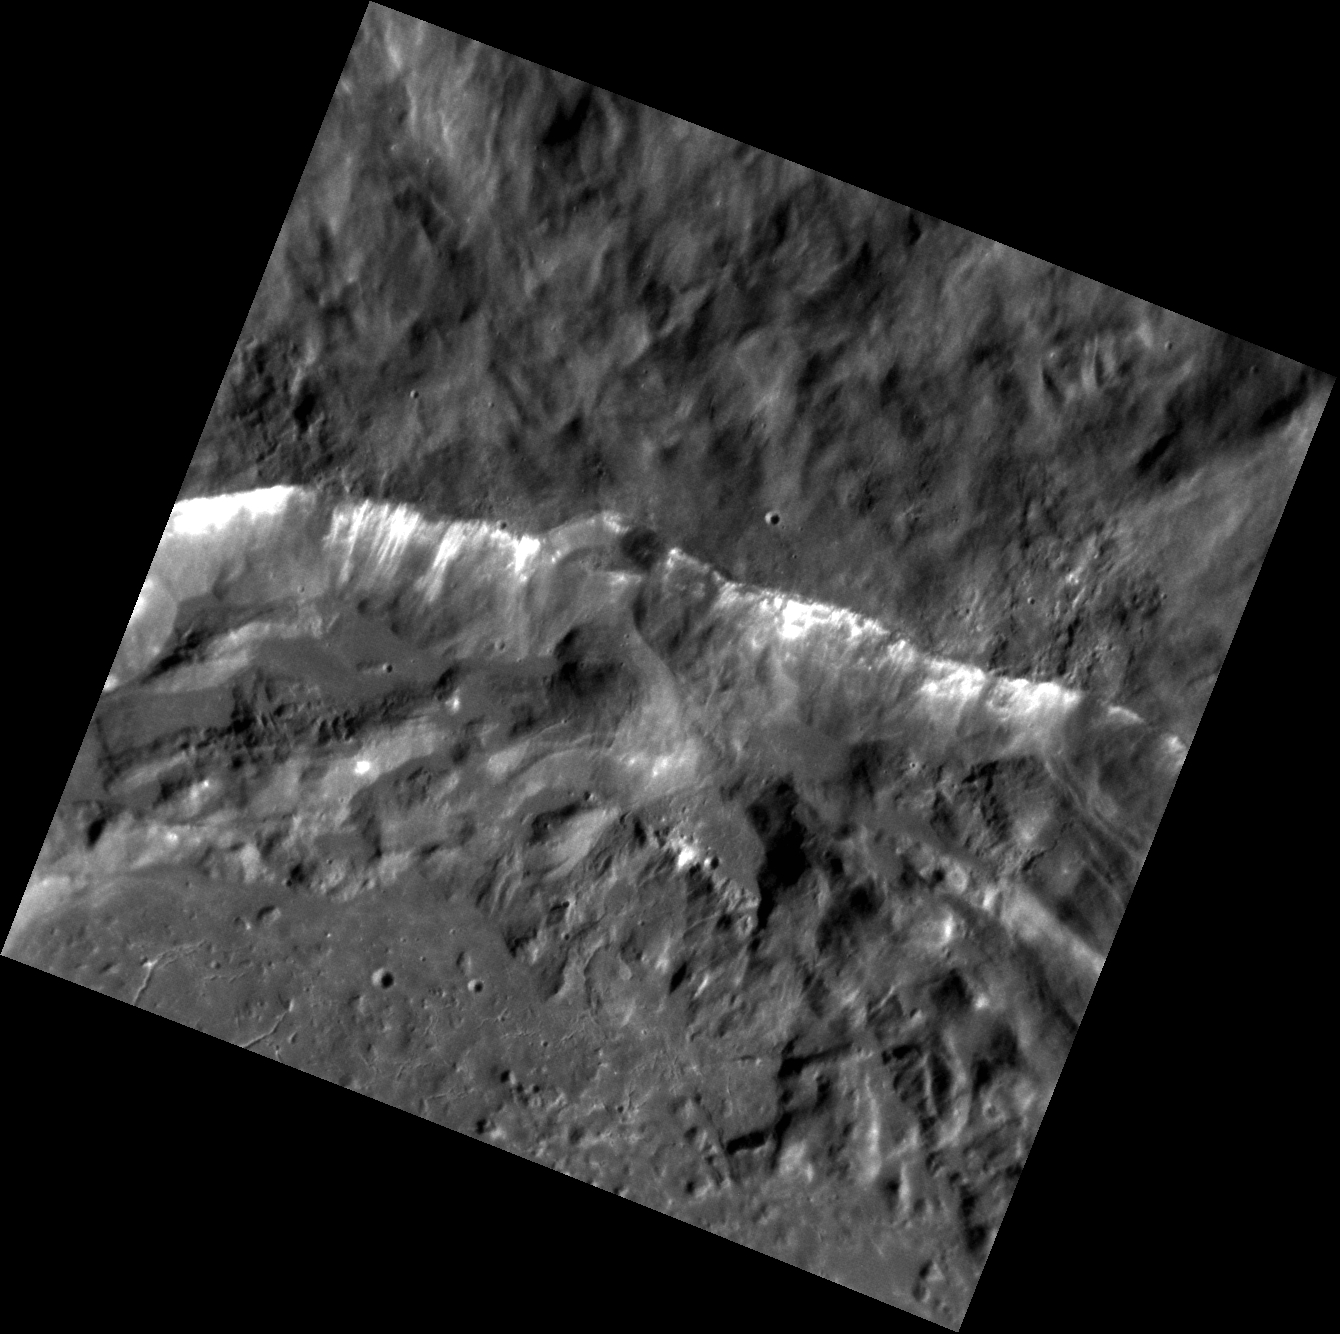

On the Other Side

This beautiful image shows a segment of the rim of the crater Degas. If you’re a devoted MESSENGER follower, then you’ve no doubt heard all about the floor of Degas. So, let’s look a little farther up, shall we? Just outside the rim, i.e. the top half of this image, the texture of the surface changes dramatically. This is the continuous ejecta blanket. This material completely covers the pre-existing terrain. In many instances, the composition of the ejecta blanket is different from the composition of the crater itself. This is because the material that forms the ejecta blanket is some of the deepest material thrown out during the formation of the crater.

This image was acquired as a high-resolution targeted observation. Targeted observations are images of a small area on Mercury’s surface at resolutions much higher than the 200-meter/pixel morphology base map. It is not possible to cover all of Mercury’s surface at this high resolution, but typically several areas of high scientific interest are imaged in this mode each week.

Date acquired: October 01, 2012
Image Mission Elapsed Time (MET): 257621391
Image ID: 2686511
Instrument: Narrow Angle Camera (NAC) of the Mercury Dual Imaging System (MDIS)
Center Latitude: 37.60°
Center Longitude: 232.9° E
Resolution: 26 meters/pixel
Scale: This image is ~28 km ( ~17 mi.) across.
Incidence Angle: 65.2°
Emission Angle: 9.5°
Phase Angle: 74.7°

The MESSENGER spacecraft is the first ever to orbit the planet Mercury, and the spacecraft’s seven scientific instruments and radio science investigation are unraveling the history and evolution of the Solar System’s innermost planet. Visit the Why Mercury? section of this website to learn more about the key science questions that the MESSENGER mission is addressing. During the one-year primary mission, MDIS acquired 88,746 images and extensive other data sets. MESSENGER is now in a year-long extended mission, during which plans call for the acquisition of more than 80,000 additional images to support MESSENGER’s science goals.

For information regarding the use of images, see the MESSENGER image use policy.

Credit: NASA/Johns Hopkins University Applied Physics Laboratory/Carnegie Institution of Washington